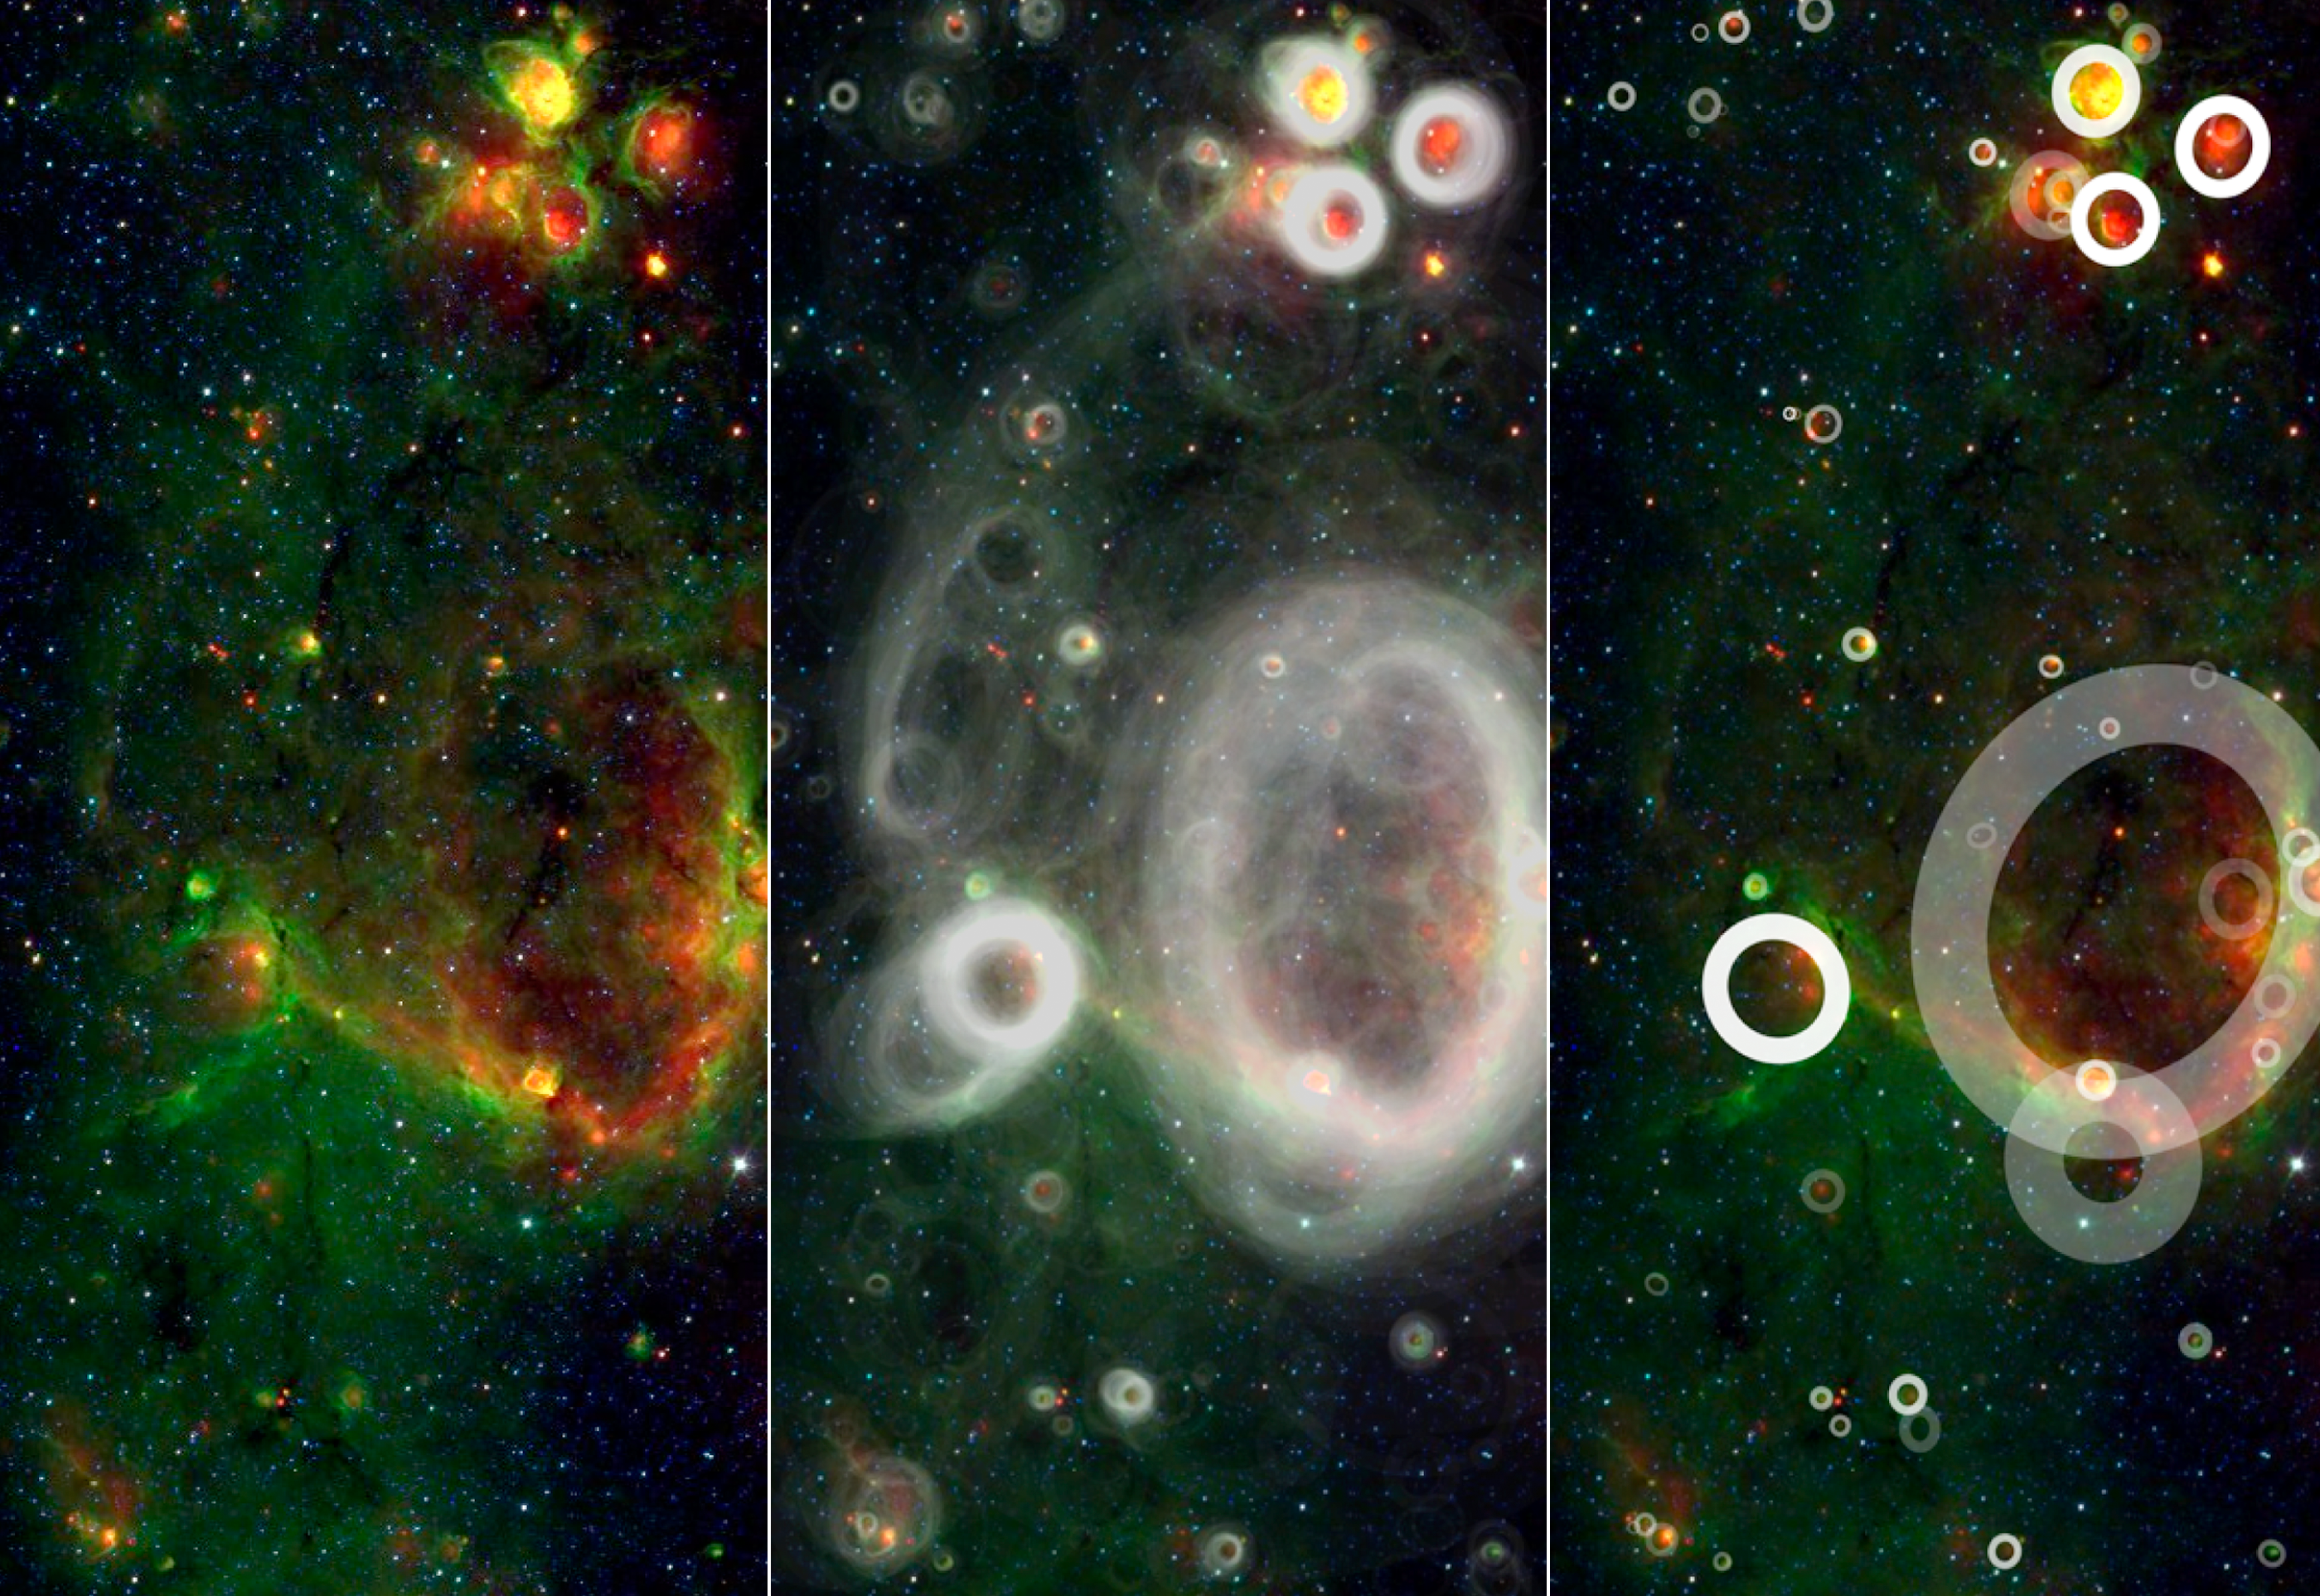

Finding Bubbles in the Milky Way

Poster Version

A team of volunteers from the general public has pored over observations from NASA’s Spitzer Space Telescope and discovered more than 5,000 “bubbles” in the disk of our Milky Way galaxy. Young, hot stars blow the bubbles into surrounding gas and dust, highlighting areas of brand new star formation.

Upwards of 35,000 “citizen scientists” sifted through the Spitzer infrared data as part of the online Milky Way Project to find these telltale bubbles. The users have turned up 10 times as many bubbles as previous surveys so far.

Volunteers for the project are shown a small section of Spitzer’s huge infrared Milky Way image (left), which they then scan for cosmic bubbles. Using a sophisticated drawing tool, the volunteers trace the shape and thickness of the bubbles.

All the user drawings can be overlaid on top of one another to form a so-called “heat map” (middle). Features that have been identified repeatedly by many different users jump out, revealing the overall pattern of bubbles in this part of the galaxy.

At least five volunteers must flag a candidate bubble before it is included in the final catalog (right). The brightness of each bubble in the catalog is determined by its “hit rate,” or the fraction of users who traced it out. The faintest ones were identified by 10 percent of the users, while solid white indicates a hit rate of 50 percent or better.

After identifying all apparent bubbles, which can include wispy arcs of partially broken rings and the circles-within-circles of overlapping bubbles, volunteers get another of the 12,263 possible image sections to scrutinize. With so much sky to cover, it is clear why so many volunteers are needed to do this kind of science.

Credit: NASA/JPL-Caltech/Oxford University